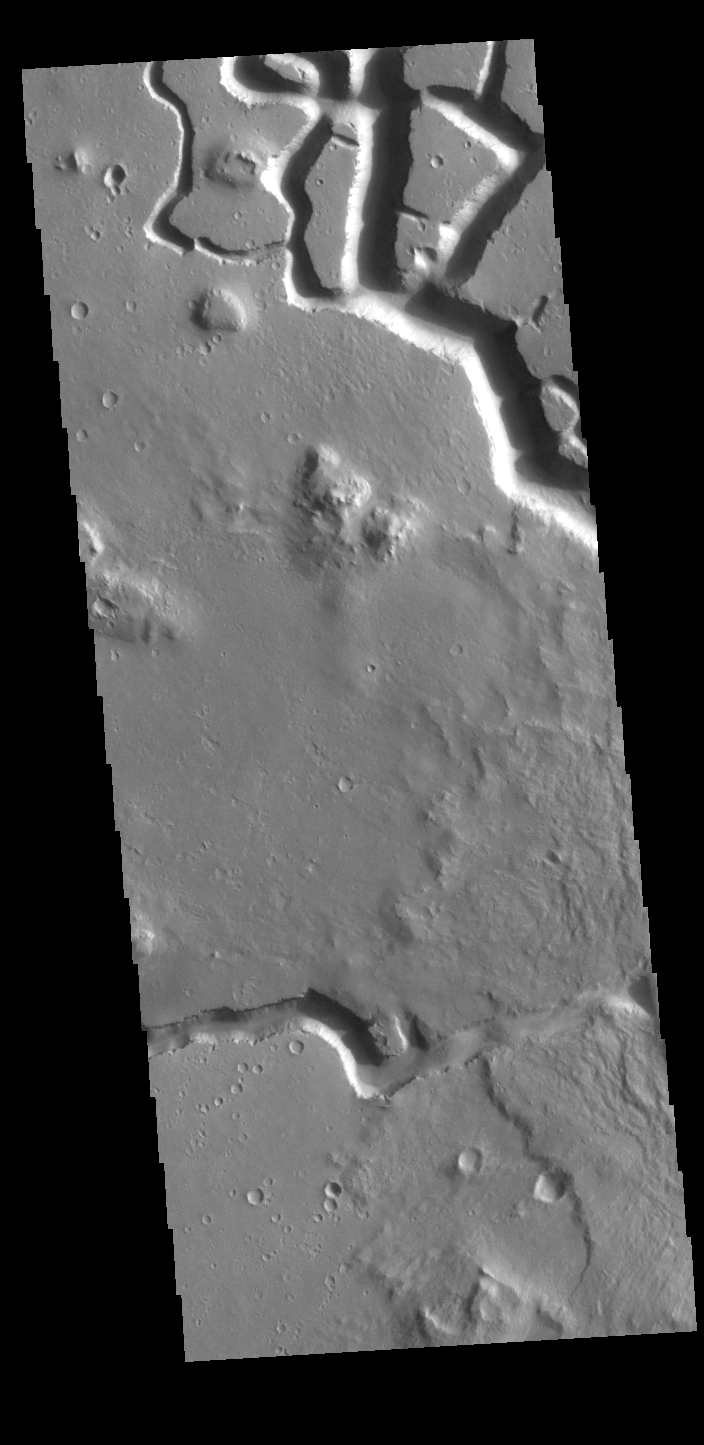

Hephaestus Fossae

This VIS image shows part of Hephaestus Fossae. Hephaestus Fossae is a complex channel system in Utopia Planitia near Elysium Mons. It has been proposed that the channel formed by the release of melted subsurface ice during the impact event that created the crater just off the bottom right of the image – only the ejecta is seen in this image. The crater is fairly young, as there is only minimal modification of the crater floor. While it appears that the crater sits of top of the channel, the creation of the crater may have also created the channel. The impact event would have caused subsurface heating, melting any subsurface ice in the region which would have created surface flow to form the channel. Additionally, the nearby Elysium volcanic center created subsurface heating that may have played a part in creating both Hephaestus Fossae and Hebrus Valles to the north.

The THEMIS VIS camera is capable of capturing color images of the Martian surface using five different color filters. In this mode of operation, the spatial resolution and coverage of the image must be reduced to accommodate the additional data volume produced from using multiple filters. To make a color image, three of the five filter images (each in grayscale) are selected. Each is contrast enhanced and then converted to a red, green, or blue intensity image. These three images are then combined to produce a full color, single image. Because the THEMIS color filters don’t span the full range of colors seen by the human eye, a color THEMIS image does not represent true color. Also, because each single-filter image is contrast enhanced before inclusion in the three-color image, the apparent color variation of the scene is exaggerated. Nevertheless, the color variation that does appear is representative of some change in color, however subtle, in the actual scene. Note that the long edges of THEMIS color images typically contain color artifacts that do not represent surface variation.

Credit: NASA/JPL-Caltech/ASU